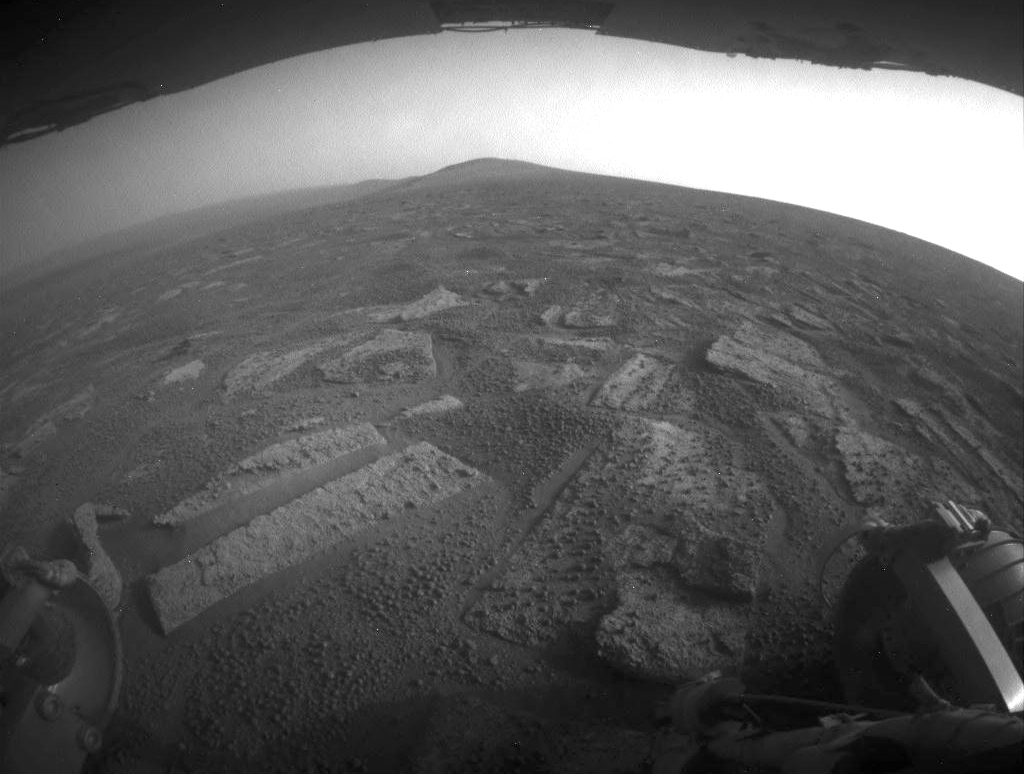

Opportunity’s View in ‘Botany Bay’ Toward ‘Solander Point’

This view shows the terrain that NASA’s Mars Exploration Rover Opportunity is crossing in a flat area called “Botany Bay” on the way toward “Solander Point,” which is visible on the horizon.

The rover used its rear hazard-identification camera to record this southward view at the end of a southward drive covering about 387 feet (118 meters) during the 3,355th Martian day of Opportunity’s work on Mars (July 2, 2013). Rover planners have been driving Opportunity in reverse to mitigate wear on wheel actuators. For scale, the distance between the two rear wheels visible in the foreground is about 3.3 feet (1 meter). The underside of Opportunity’s deck appears at the top of the image.

The surface Opportunity is driving upon while crossing Botany Bay has a mosaic pavement of fractured, light-toned bedrock. A mixture of darker-toned basaltic soil and small spherules nicknamed “blueberries” fills cracks between the bedrock pieces and thinly covers some of the bedrock.

NASA’s Jet Propulsion Laboratory, a division of the California Institute of Technology in Pasadena, manages the Mars Exploration Rover Project for NASA’s Science Mission Directorate, Washington.

Credit: NASA/JPL-Caltech